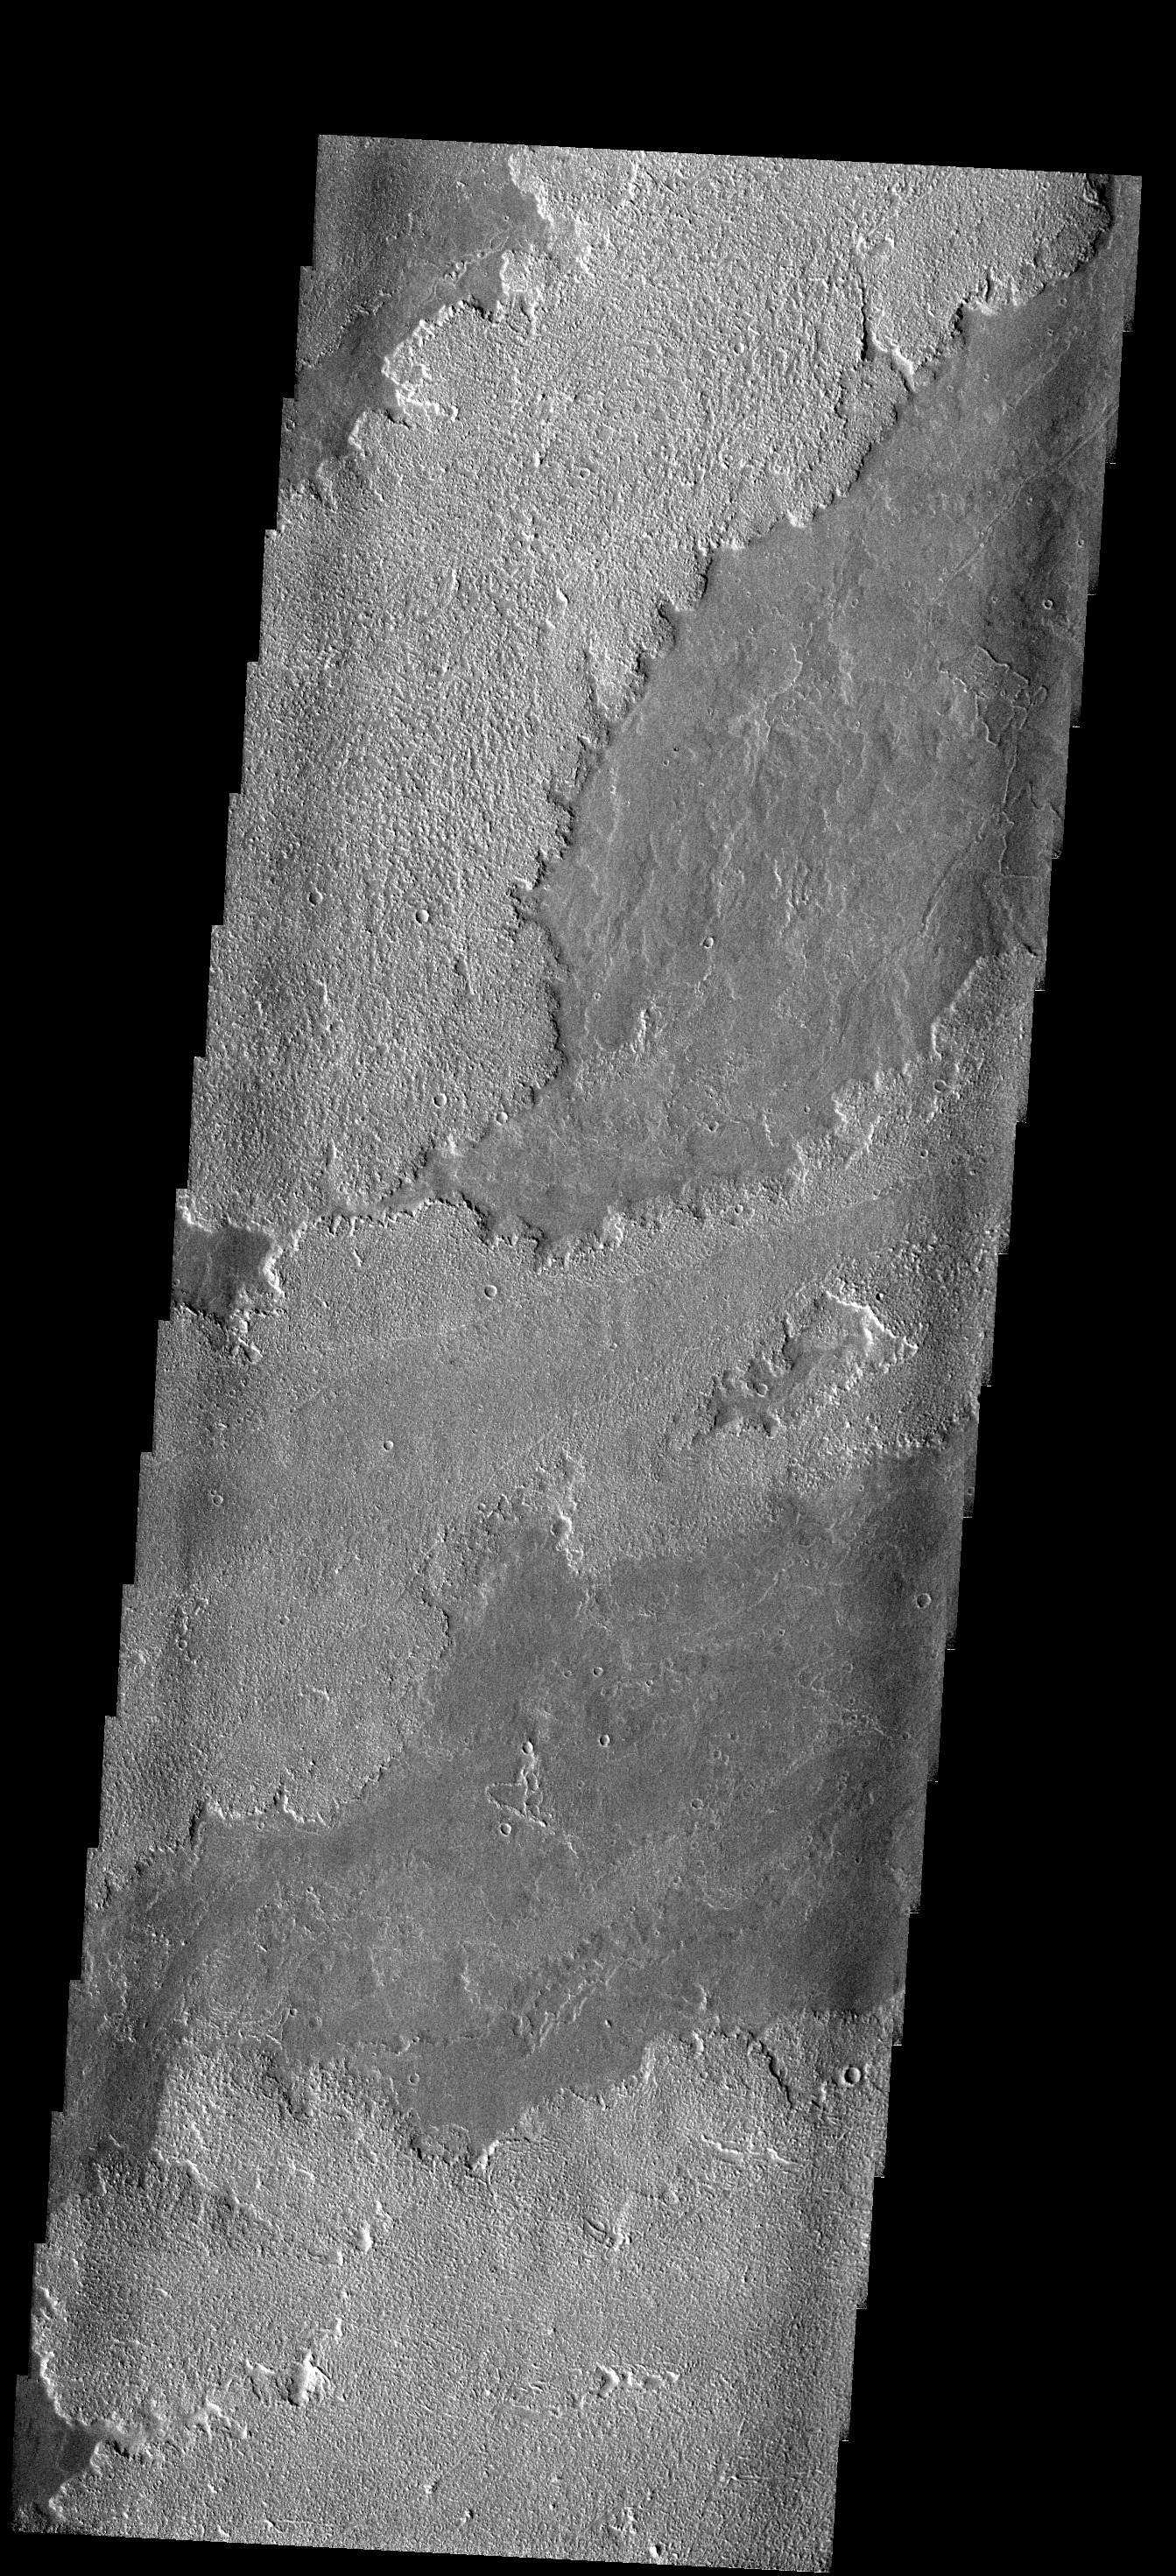

Lava Layers

These lava flows originated at Arsia Mons.

Image information: VIS instrument. Latitude 20S, Longitude 232.6E. 17 meter/pixel resolution.

Note: this THEMIS visual image has not been radiometrically nor geometrically calibrated for this preliminary release. An empirical correction has been performed to remove instrumental effects. A linear shift has been applied in the cross-track and down-track direction to approximate spacecraft and planetary motion. Fully calibrated and geometrically projected images will be released through the Planetary Data System in accordance with Project policies at a later time.

NASA’s Jet Propulsion Laboratory manages the 2001 Mars Odyssey mission for NASA’s Office of Space Science, Washington, D.C. The Thermal Emission Imaging System (THEMIS) was developed by Arizona State University, Tempe, in collaboration with Raytheon Santa Barbara Remote Sensing. The THEMIS investigation is led by Dr. Philip Christensen at Arizona State University. Lockheed Martin Astronautics, Denver, is the prime contractor for the Odyssey project, and developed and built the orbiter. Mission operations are conducted jointly from Lockheed Martin and from JPL, a division of the California Institute of Technology in Pasadena.

Credit: NASA/JPL/ASU